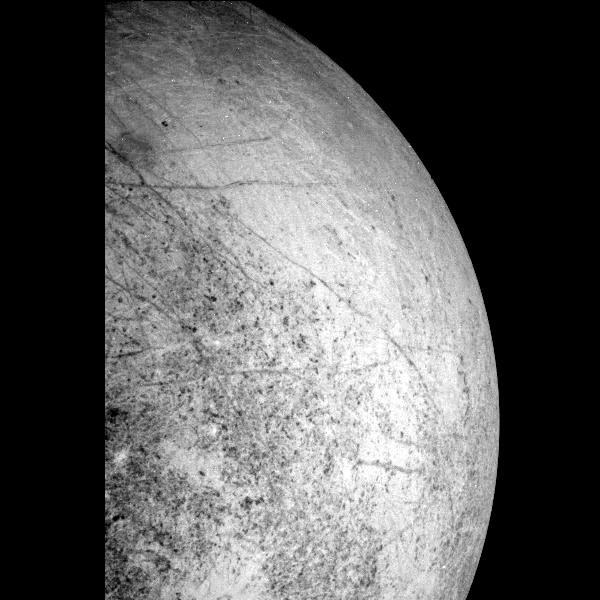

Europa’s Leading Hemisphere

This image of Europa’s leading hemisphere was obtained by the solid state imaging (CCD) system on board NASA’s Galileo spacecraft during its seventh orbit of Jupiter. In the upper left part of the image is Tyre, a multi-ringed structure that may have formed as a result of an ancient impact. Also visible are numerous lineaments that extend for over 1000 kilometers. The limb, or edge, of Europa in this image can be used by scientists to constrain the radius and shape of the satellite. North is to the top of the picture and the sun illuminates the surface from the right. The image, centered at -40 latitude and 180 longitude, covers an area approximately 2000 by 1300 kilometers. The finest details that can be discerned in this picture are about 6.6 kilometers across. The images were taken on April 3, 1997 at 17 hours, 42 minutes, 19 seconds Universal Time when the spacecraft was at a range of 31,8628 kilometers.

The Jet Propulsion Laboratory, Pasadena, CA manages the mission for NASA’s Office of Space Science, Washington, DC.

Credit: NASA/JPL